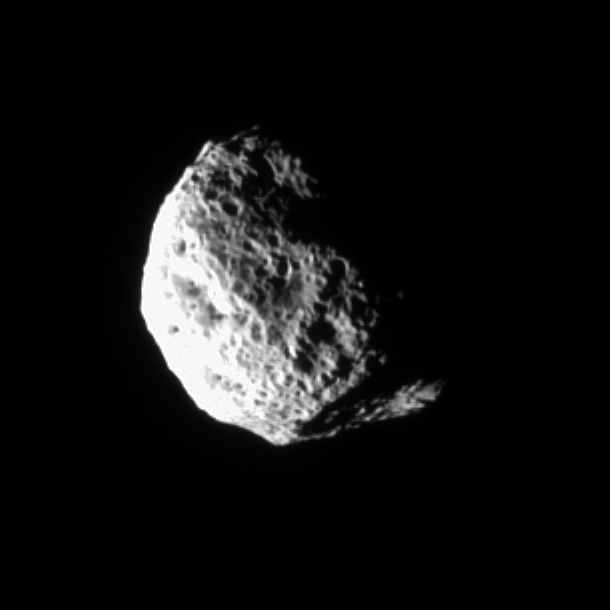

Rough and Tumble Hyperion (Movie)

The tumbling and irregularly shaped moon Hyperion rotates away from the Cassini spacecraft in this movie taken during a distant encounter in Dec. 2005. A shadow closes over the large crater at bottom as the movie progresses.

Hyperion (280 kilometers, or 174 miles across) is covered with closely packed and deeply etched pits. The warming action of the Sun on water ice lying beneath a darkened layer of surface material apparently has deepened and exaggerated the depressions already created by impacts.

Cassini scientists now think that Hyperion’s unusual appearance can be attributed to the fact that it has an unusually low density for such a large object, giving it weak surface gravity and high porosity. These characteristics help preserve the original shapes of Hyperion’s craters by limiting the amount of impact ejecta coating the moon’s surface. Impactors tend to make craters by compressing the surface material, rather than blasting it out. Further, Hyperion’s weak gravity, and correspondingly low escape velocity, means that what little ejecta is produced has a good chance of escaping the moon altogether.

The movie was made from 40 images taken over about two hours as Cassini sped past the icy moon. A still image is also available (see PIA07684).

The images were taken in visible light with the Cassini spacecraft narrow-angle camera on Dec. 23, 2005 at distances ranging from 228,000 kilometers (142,000 miles) to 238,000 kilometers (148,000 miles) from Hyperion and at a Sun-Hyperion-spacecraft, or phase, angle ranging from 77 to 86 degrees. Resolution in the original images was about 1.4 kilometers (0.9 mile) per pixel. The images have been magnified by a factor of two and contrast-enhanced to aid visibility.

The Cassini-Huygens mission is a cooperative project of NASA, the European Space Agency and the Italian Space Agency. The Jet Propulsion Laboratory, a division of the California Institute of Technology in Pasadena, manages the mission for NASA’s Science Mission Directorate, Washington, D.C. The Cassini orbiter and its two onboard cameras were designed, developed and assembled at JPL. The imaging operations center is based at the Space Science Institute in Boulder, Colo.

For more information about the Cassini-Huygens mission visit http://saturn.jpl.nasa.gov. The Cassini imaging team homepage is at http://ciclops.org.

Note: The size of the Full-Res TIFF for the still image is 610 samples x 610 lines.

Credit: NASA/JPL/Space Science Institute